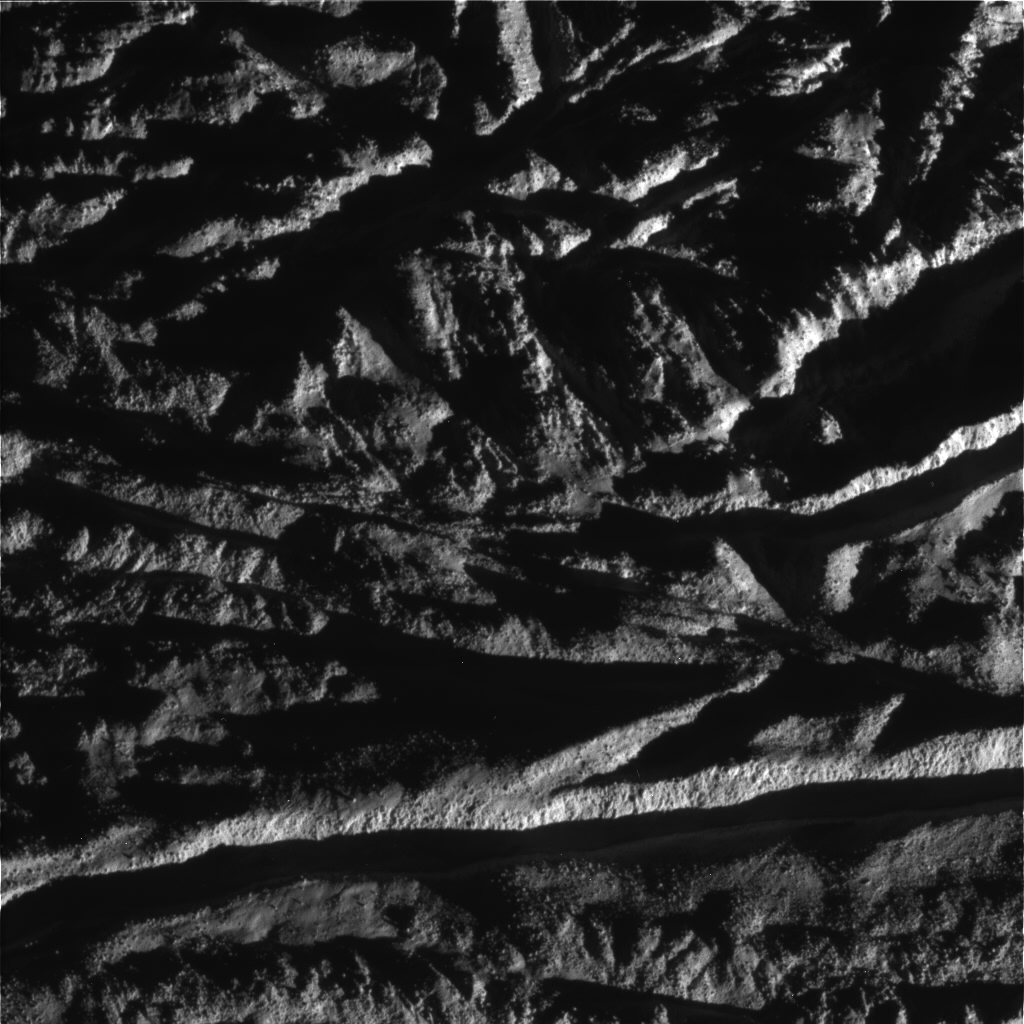

Enceladus Rev 80 Flyby Skeet Shoot #3

This image is the third skeet-shoot image taken during Cassini’s very close flyby of Enceladus on Aug. 11, 2008. Cairo Sulcus is crossing the southern part of the image. The terrain is littered with blocks of ice. (The image is upside down from the skeet-shoot footprint shown here.) The image was taken with the Cassini spacecraft narrow-angle camera on Aug. 11, 2008, a distance of approximately 2,446 kilometers (1,396 miles) above the surface of Enceladus. Image scale is approximately 18 meters (59 feet) per pixel.

The Cassini-Huygens mission is a cooperative project of NASA, the European Space Agency and the Italian Space Agency. The Jet Propulsion Laboratory, a division of the California Institute of Technology in Pasadena, manages the mission for NASA’s Science Mission Directorate, Washington, D.C. The Cassini orbiter and its two onboard cameras were designed, developed and assembled at JPL. The imaging operations center is based at the Space Science Institute in Boulder, Colo.

Credit: NASA/JPL/Space Science Institute